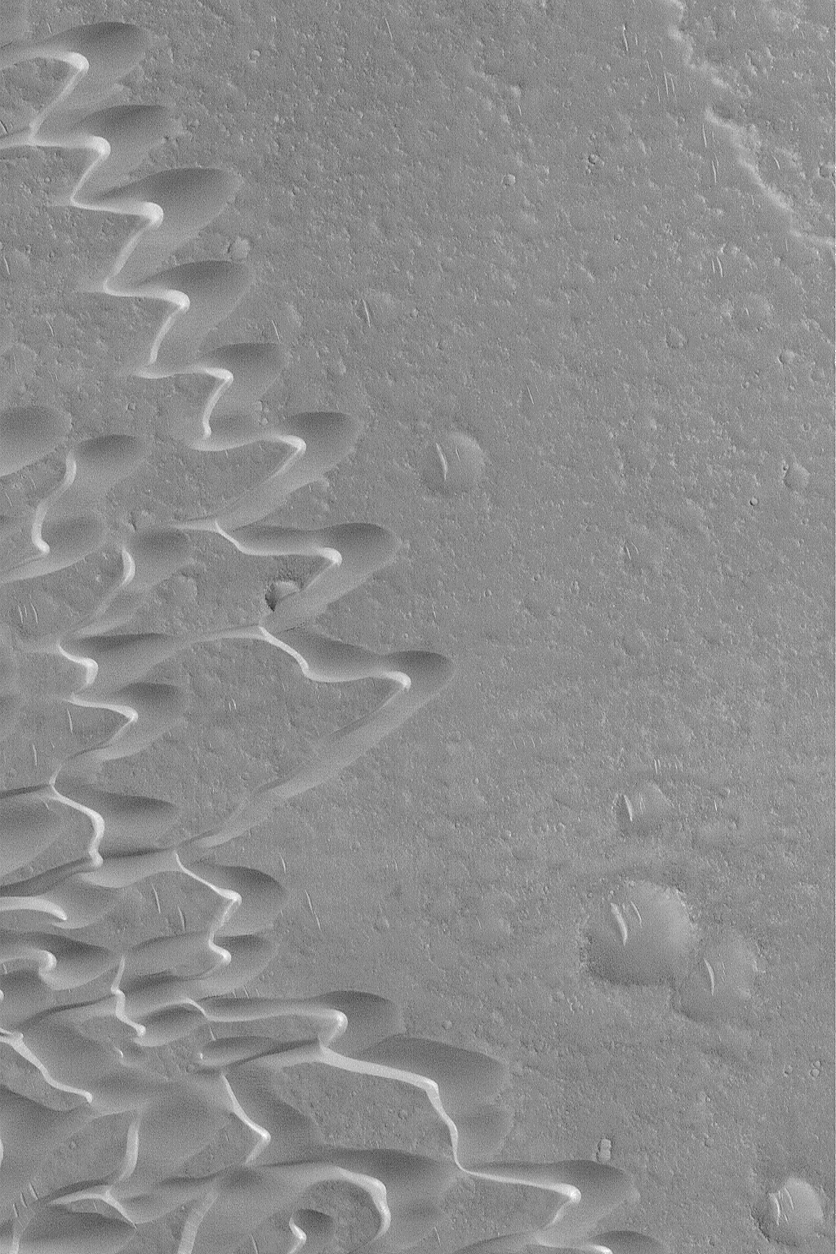

Syrtis Major Dune Field

20 December 2003

This Mars Global Surveyor (MGS) Mars Orbiter Camera (MOC) image shows barchan sand dunes west of the Meroe Patera volcanic caldera in central Syrtis Major. The winds that shape these dunes blow from the right/upper right (northeast). The surface across which the dunes have traveled is probably composed of volcanic rocks; the dunes, too, may have volcanic materials, such as sand-sized grains of tephra-volcanic ash-in them. This October 2003 view is located near 7.4°N, 292.3°W, and covers an area 3 km (1.9 mi) wide. Sunlight illuminates the scene from the lower left.

Credit: NASA/JPL/Malin Space Science Systems